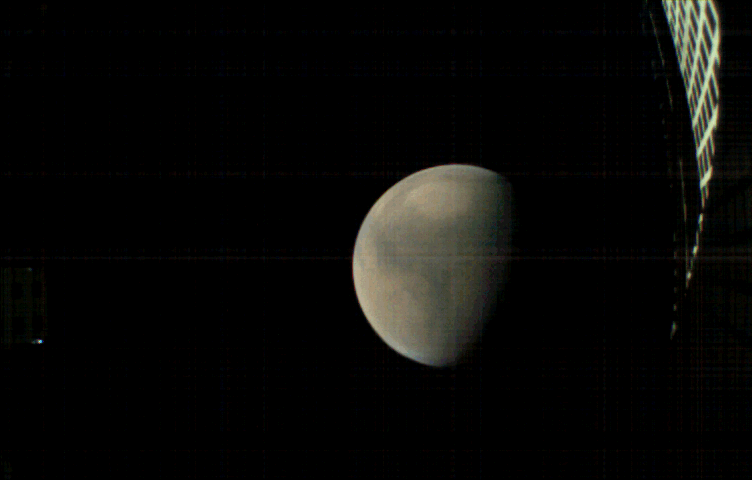

MarCO-B (Wall-E) approaches Mars

MarCO-B, one of the experimental Mars Cube One (MarCO) CubeSats, took these images as it approached Mars from about 357,300 miles (575,000 kilometers) to 11,200 miles (18,000 kilometers) away, just before NASA’s InSight spacecraft landed on Mars on Nov. 26, 2018. MarCO-B flew by Mars with its twin, MarCO-A, to serve as communications relays for InSight as it touched down on the Red Planet. MarCO-B, nicknamed Wall-E, took these images on Sunday, Nov. 25 and Monday, Nov. 26, 2018.

The bright point of light to the left is the corner of MarCO-B’s high gain antenna feed and to the right is the high gain antenna, which let the CubeSat communicate with Earth. In this animation, Mars is spinning on its axis from right to left.

The MarCO and InSight projects are managed for NASA’s Science Mission Directorate, Washington, by JPL, a division of the California Institute of Technology, Pasadena.

Credit: NASA/JPL-Caltech